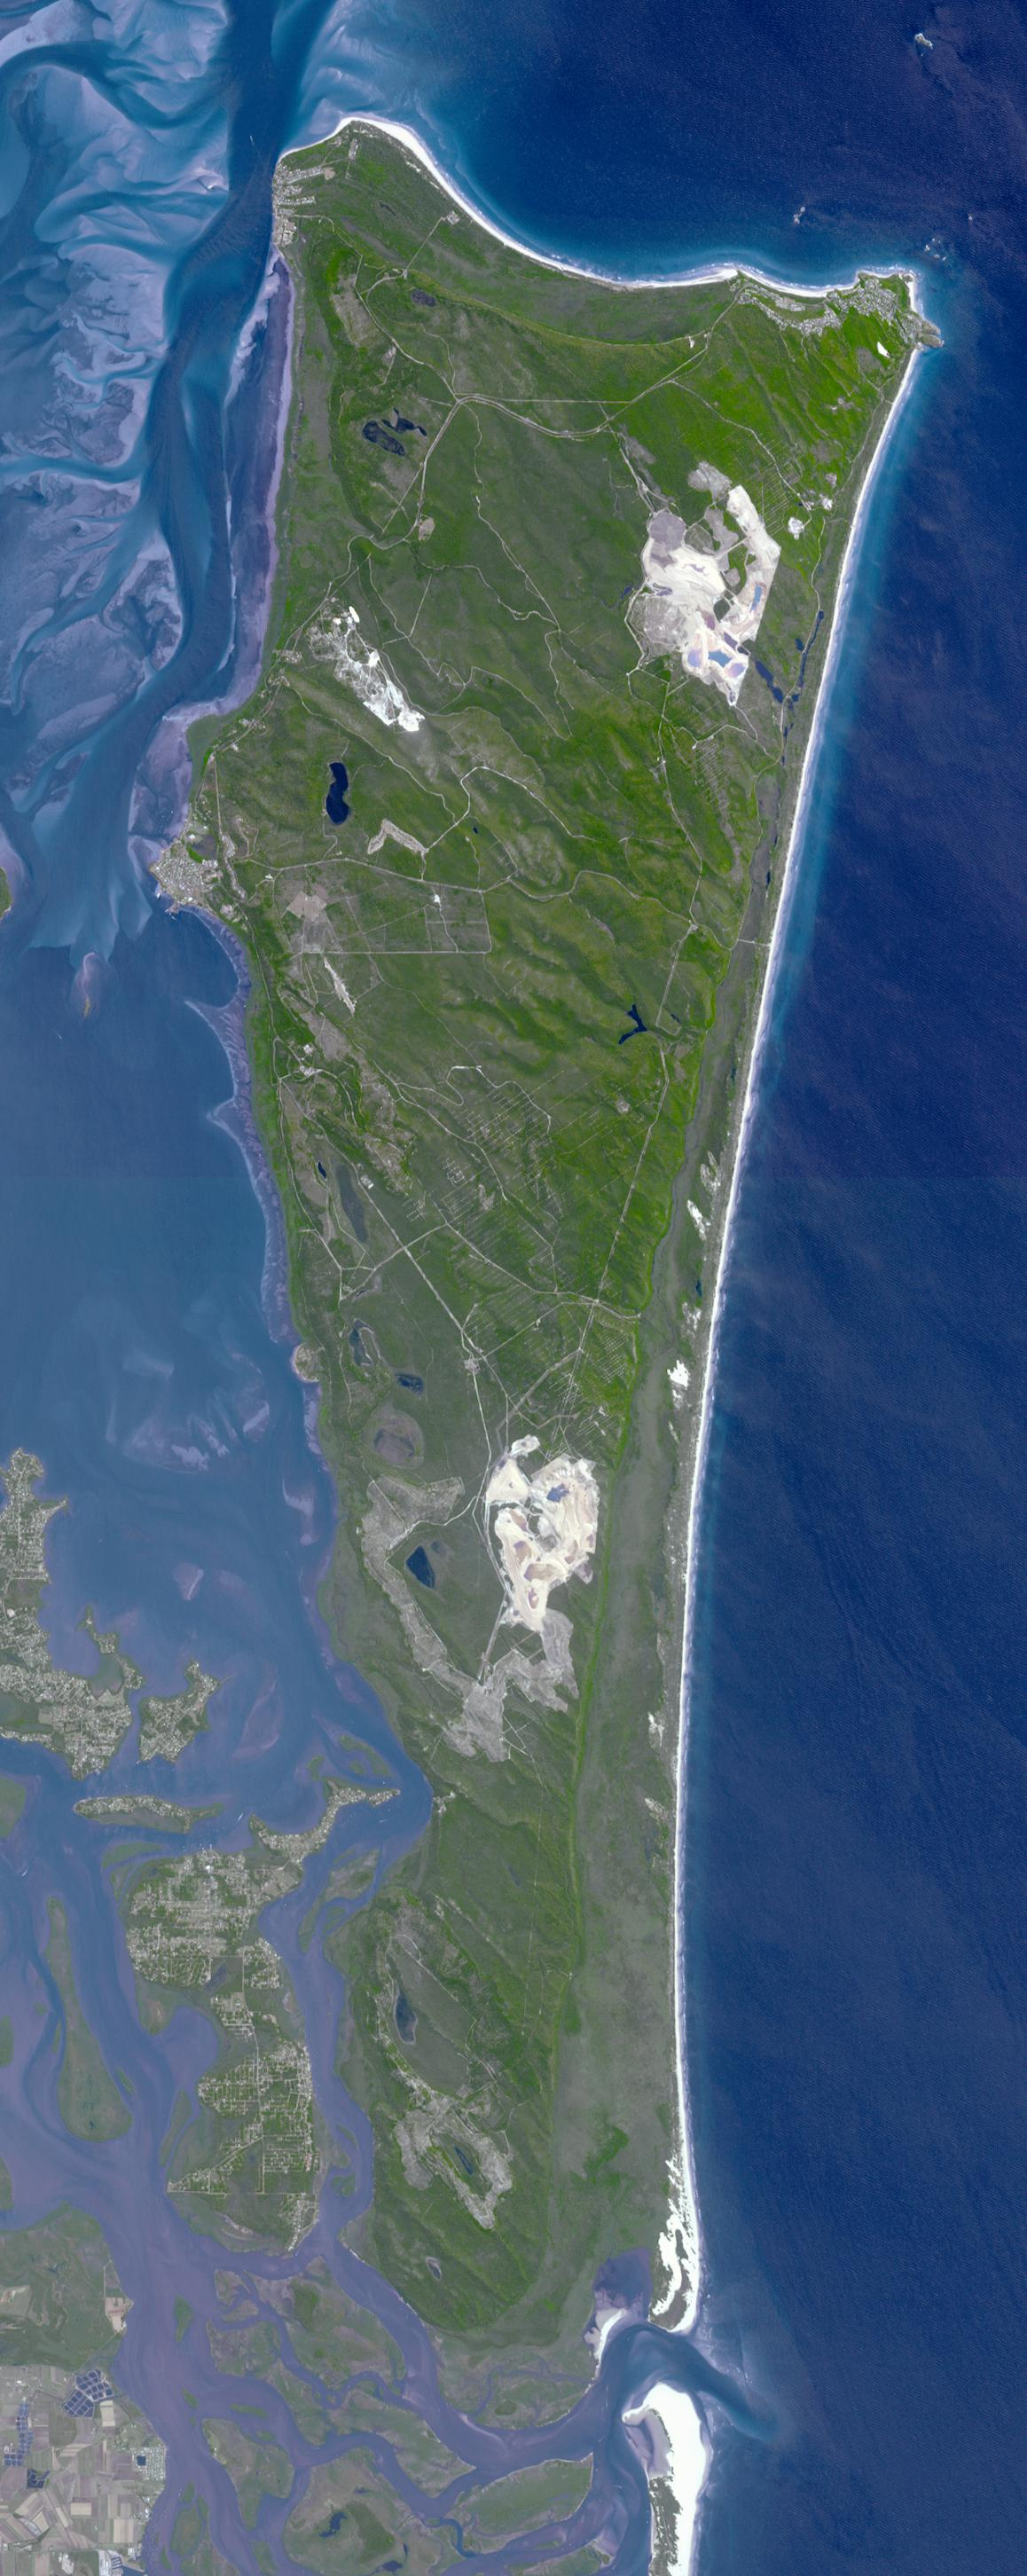

North Stradbroke Island, Australia

North Stradbroke Island, 30 km southeast of Brisbane, Australia, is one of the largest sand islands in the world.

With its 14 spectral bands from the visible to the thermal infrared wavelength region and its high spatial resolution of 15 to 90 meters (about 50 to 300 feet), ASTER images Earth to map and monitor the changing surface of our planet. ASTER is one of five Earth-observing instruments launched Dec. 18, 1999, on Terra. The instrument was built by Japan’s Ministry of Economy, Trade and Industry. A joint U.S./Japan science team is responsible for validation and calibration of the instrument and data products.

The broad spectral coverage and high spectral resolution of ASTER provides scientists in numerous disciplines with critical information for surface mapping and monitoring of dynamic conditions and temporal change. Example applications are: monitoring glacial advances and retreats; monitoring potentially active volcanoes; identifying crop stress; determining cloud morphology and physical properties; wetlands evaluation; thermal pollution monitoring; coral reef degradation; surface temperature mapping of soils and geology; and measuring surface heat balance.

The U.S. science team is located at NASA’s Jet Propulsion Laboratory, Pasadena, Calif. The Terra mission is part of NASA’s Science Mission Directorate, Washington, D.C.

Credit: NASA/GSFC/METI/ERSDAC/JAROS, and U.S./Japan ASTER Science Team